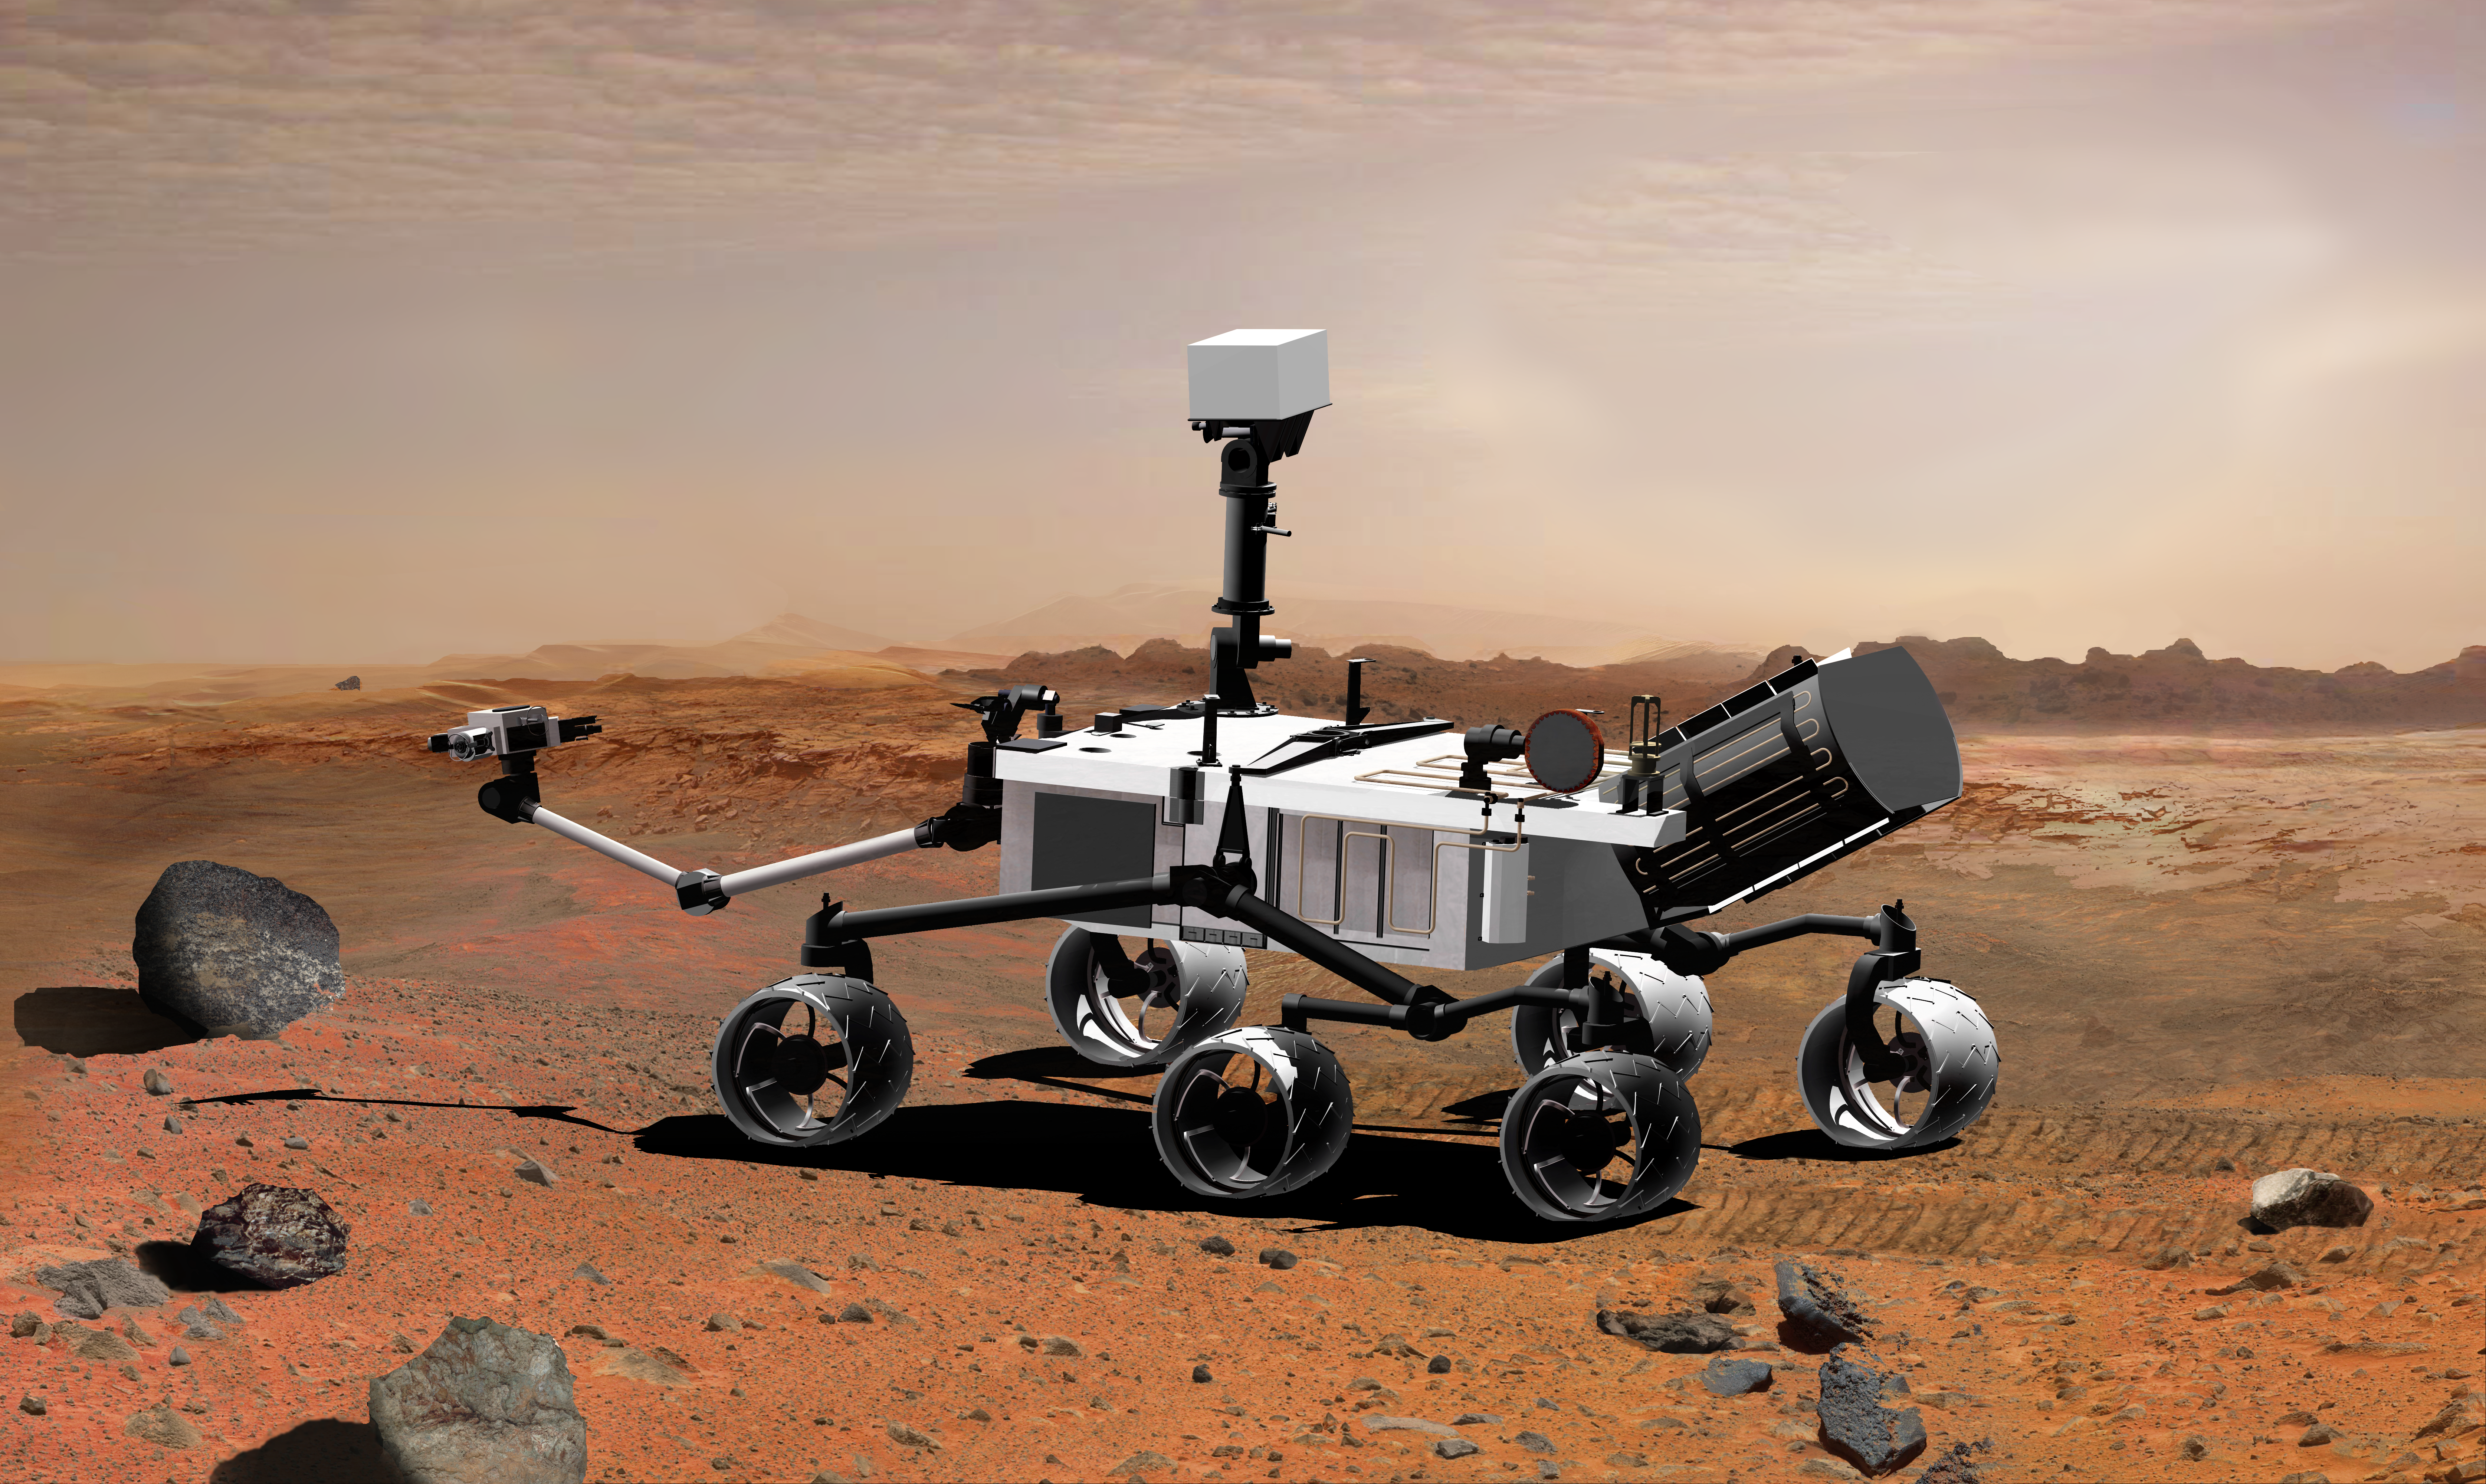

Mars Science Laboratory with Power Source and Extended Arm, Artist’s Concept

NASA’s Mars Science Laboratory, a mobile robot for investigating Mars’ past or present ability to sustain microbial life, is in development for a launch opportunity in 2011 (previously 2009).. This picture is an artist’s concept portraying what the advanced rover would look like in Martian terrain, from a side aft angle.

The arm extending from the front of the rover is designed both to position some of the rover’s instruments onto selected rocks or soil targets and also to collect samples for analysis by other instruments. Near the base of the arm is a sample preparation and handling system designed to grind samples, such as rock cores or small pebbles, and distribute the material to analytical instruments.

The mast, rising to about 2.1 meters (6.9 feet) above ground level, supports two remote-sensing instruments: the Mast Camera for stereo color viewing of surrounding terrain and material collected by the arm, and the ChemCam for analyzing the types of atoms in material that laser pulses have vaporized from rocks or soil targets up to about 9 meters (30 feet) away.

Credit: NASA/JPL-Caltech